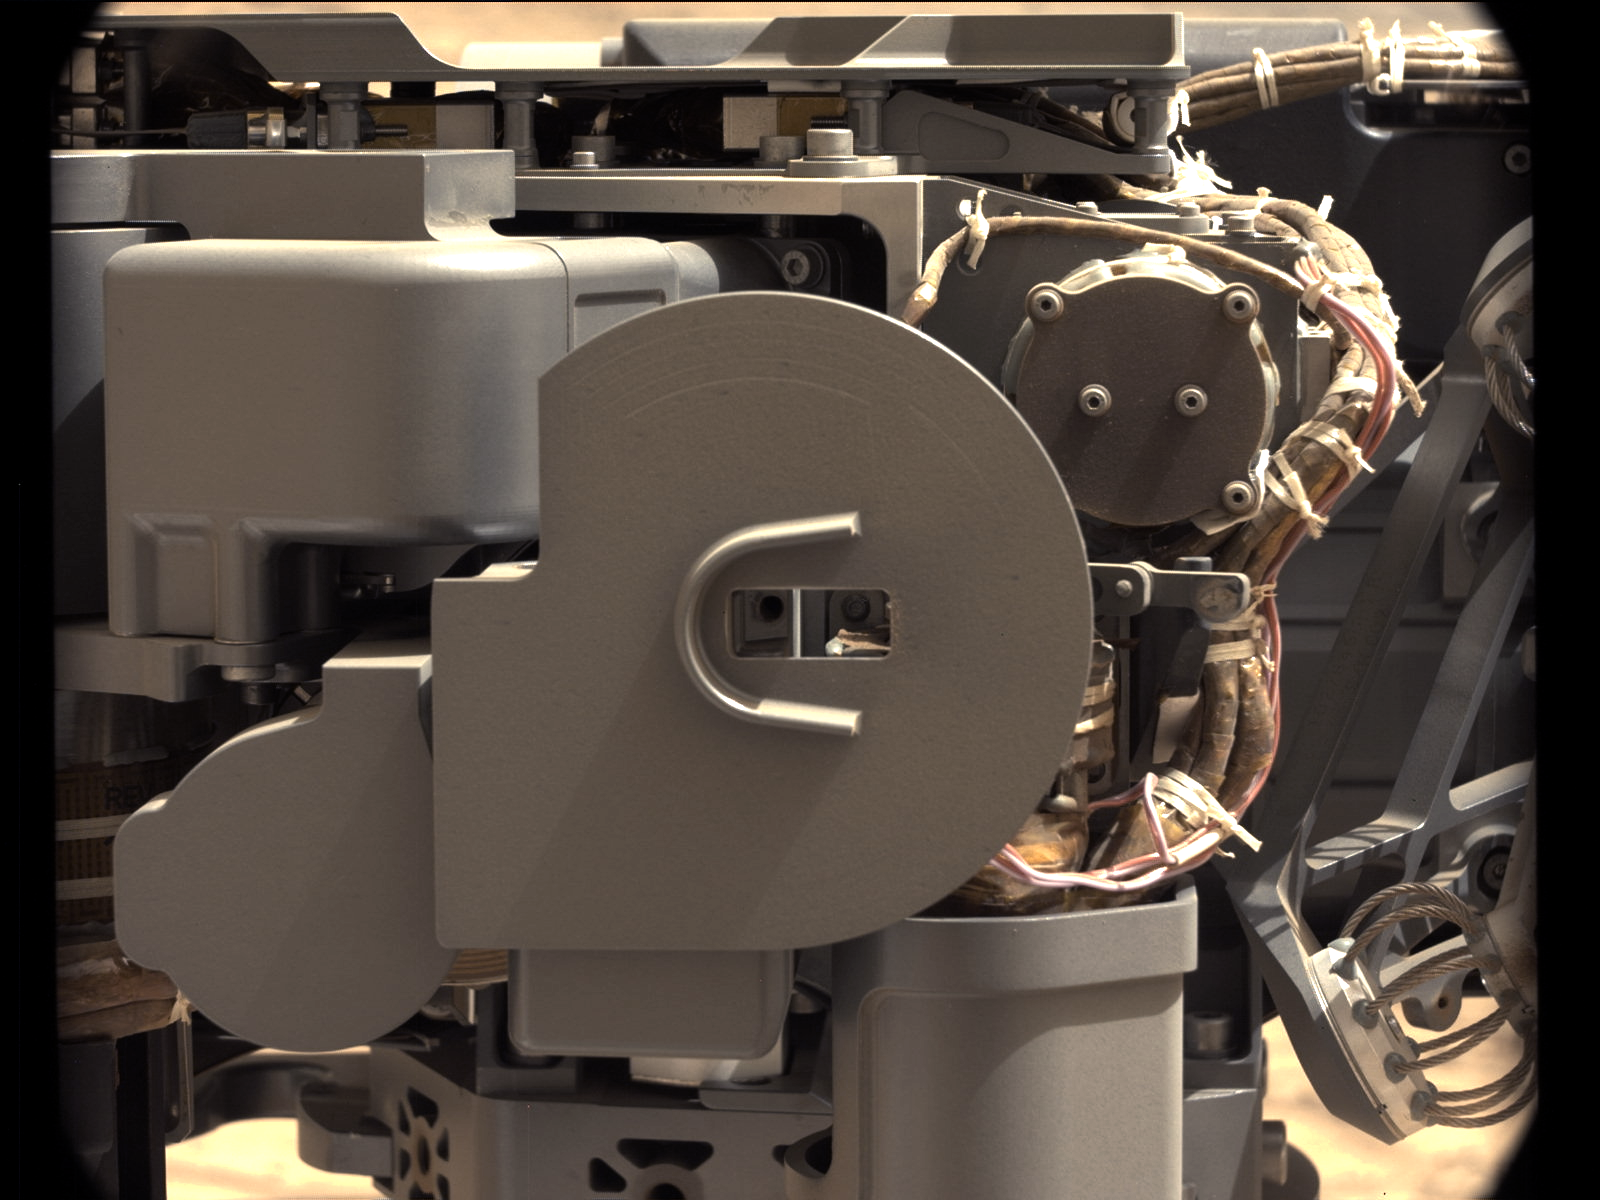

Check-up Image After Delivering Martian Rock Powder

The left Mast Camera (Mastcam) on NASA’s Mars rover Curiosity took this image of Curiosity’s sample-processing and delivery tool just after the tool delivered a portion of powdered rock into the rover’s Sample Analysis at Mars (SAM) instrument. This Collection and Handling for In-situ Martian Rock Analysis (CHIMRA) tool delivered portions of the first sample ever acquired from the interior of a rock on Mars into both SAM and the rover’s Chemistry and Mineralogy (CheMin) instrument. The delivery to CheMin was during the 195th Martian day, or sol, of the rover’s work on Mars (Feb. 22, 2013). The delivery to SAM and subsequent repositioning of CHIMRA to present this side toward Mastcam, were on Sol 196 (Feb. 23, 2013).

The opening of CHIMRA’s portion delivery tube is visible inside the “C” shape at the center of the image, which is part of a wind guard. The opening is about 0.16 inch (4 millimeters) in diameter. Portions containing about half as much material as in an aspirin tablet were dropped through that opening into each instrument. The image was taken to check whether sample material remained in the tube opening after portion delivery.

The image has been white-balanced to show what the scene would look like if it were on Earth.

NASA’s Jet Propulsion Laboratory, Pasadena, Calif., manages the Mars Science Laboratory Project and the mission’s Curiosity rover for NASA’s Science Mission Directorate in Washington. The rover was designed and assembled at JPL, a division of the California Institute of Technology in Pasadena.

Credit: NASA/JPL-Caltech/MSSS